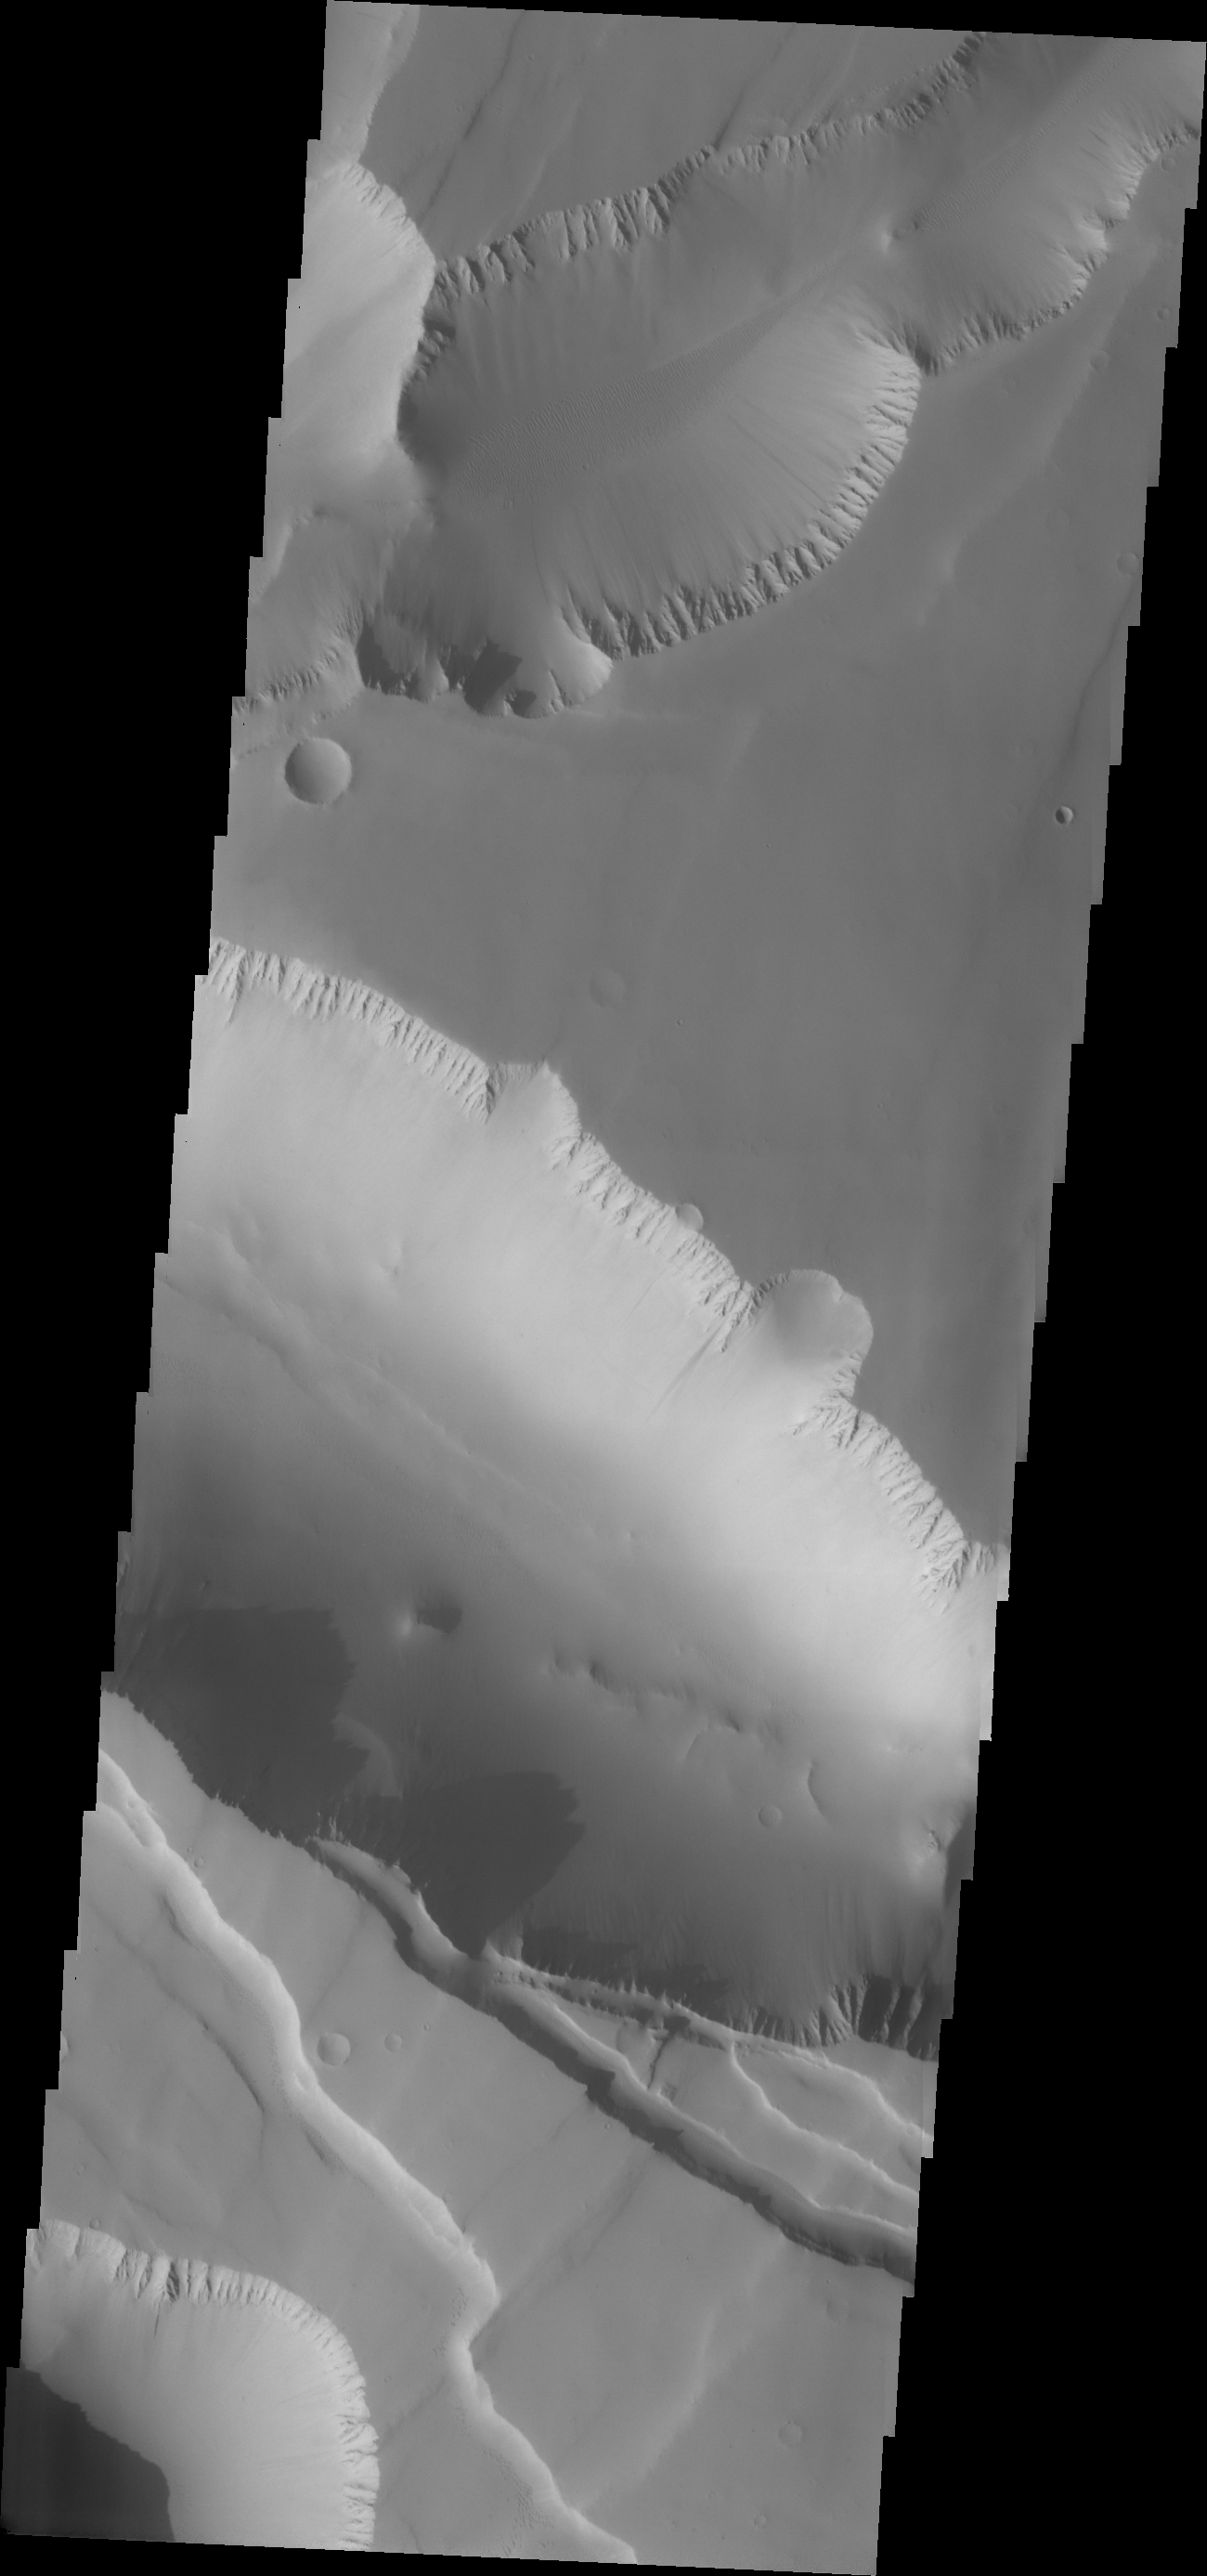

Another Noctis

The major Martian dust storm of 2007 filled the sky with dust and produced conditions that prevented the THEMIS VIS camera from being able to image the surface. With no new images being acquired, we’ve dug into the archive to highlight some interesting areas on Mars. The this week’s region is Noctis Labyrinthus. Noctis Labyrinthus is located at the western end of Valles Marineris. This maze-like feature of deep intersecting valleys was formed by tectonic forces and extensive faulting.

Image information: VIS instrument. Latitude -5.8N, Longitude 261.0E. 18 meter/pixel resolution.

Please see the THEMIS Data Citation Note for details on crediting THEMIS images.

Note: this THEMIS visual image has not been radiometrically nor geometrically calibrated for this preliminary release. An empirical correction has been performed to remove instrumental effects. A linear shift has been applied in the cross-track and down-track direction to approximate spacecraft and planetary motion. Fully calibrated and geometrically projected images will be released through the Planetary Data System in accordance with Project policies at a later time.

NASA’s Jet Propulsion Laboratory manages the 2001 Mars Odyssey mission for NASA’s Office of Space Science, Washington, D.C. The Thermal Emission Imaging System (THEMIS) was developed by Arizona State University, Tempe, in collaboration with Raytheon Santa Barbara Remote Sensing. The THEMIS investigation is led by Dr. Philip Christensen at Arizona State University. Lockheed Martin Astronautics, Denver, is the prime contractor for the Odyssey project, and developed and built the orbiter. Mission operations are conducted jointly from Lockheed Martin and from JPL, a division of the California Institute of Technology in Pasadena.

Credit: NASA/JPL/ASU